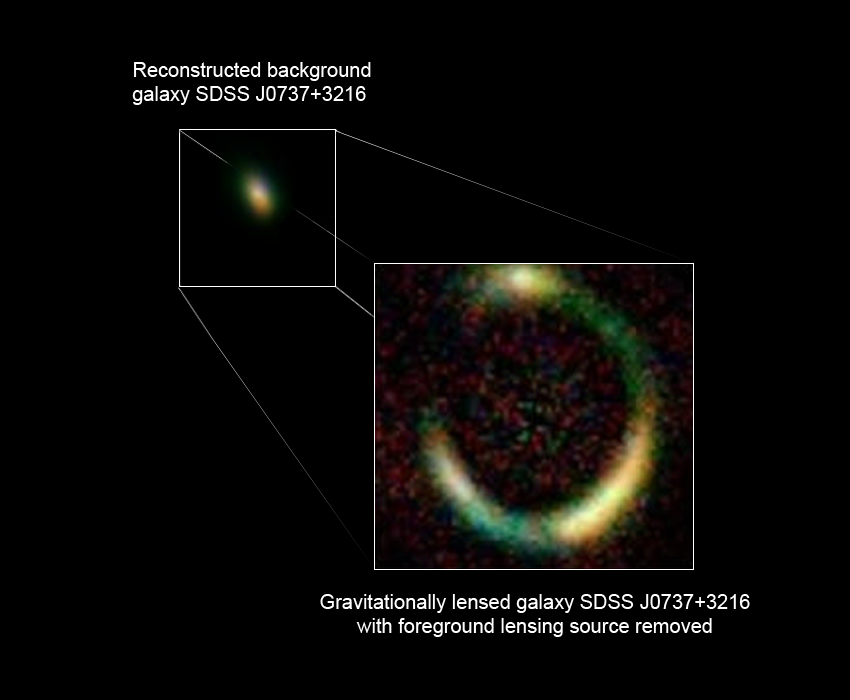

Trick of Nature Allows Hubble and Keck to Find Tiny Galaxy

This photo illustration shows a tiny galaxy 6 billion light-years away that is smaller than any galaxy ever seen at that distance.

Astronomers discovered this distant galaxy through a phenomenon called gravitational lensing. This phenomenon occurs when a massive galaxy in the foreground bends the light rays from a distant galaxy behind it in much the same way as a magnifying glass does. When both galaxies are exactly lined up, the light forms a bull's-eye pattern, called an "Einstein ring," around the foreground galaxy.

This ring can be seen in the illustration. Einstein rings are named for physicist Albert Einstein, who predicted the phenomenon. By focusing the light rays, this gravitational lensing effect increases the observed brightness and size of the background galaxy by more than 10 times.

The illustration is based on images taken in infrared light from the W. M. Keck Telescope and visible-light images from NASA's Hubble Space Telescope. The Hubble and Keck data reveal information about the early years of the infant galaxy, namely that it is seen just after it formed most of its stars.

The Hubble images were taken on Nov. 5, 2006 with the Advanced Camera for Surveys and the Near Infrared Camera and Multi-Object Spectrometer. The Keck images were taken on Dec. 11, 2006.

Credit: NASA, ESA, and P. Marshall and T. Treu (University of California, Santa Barbara)